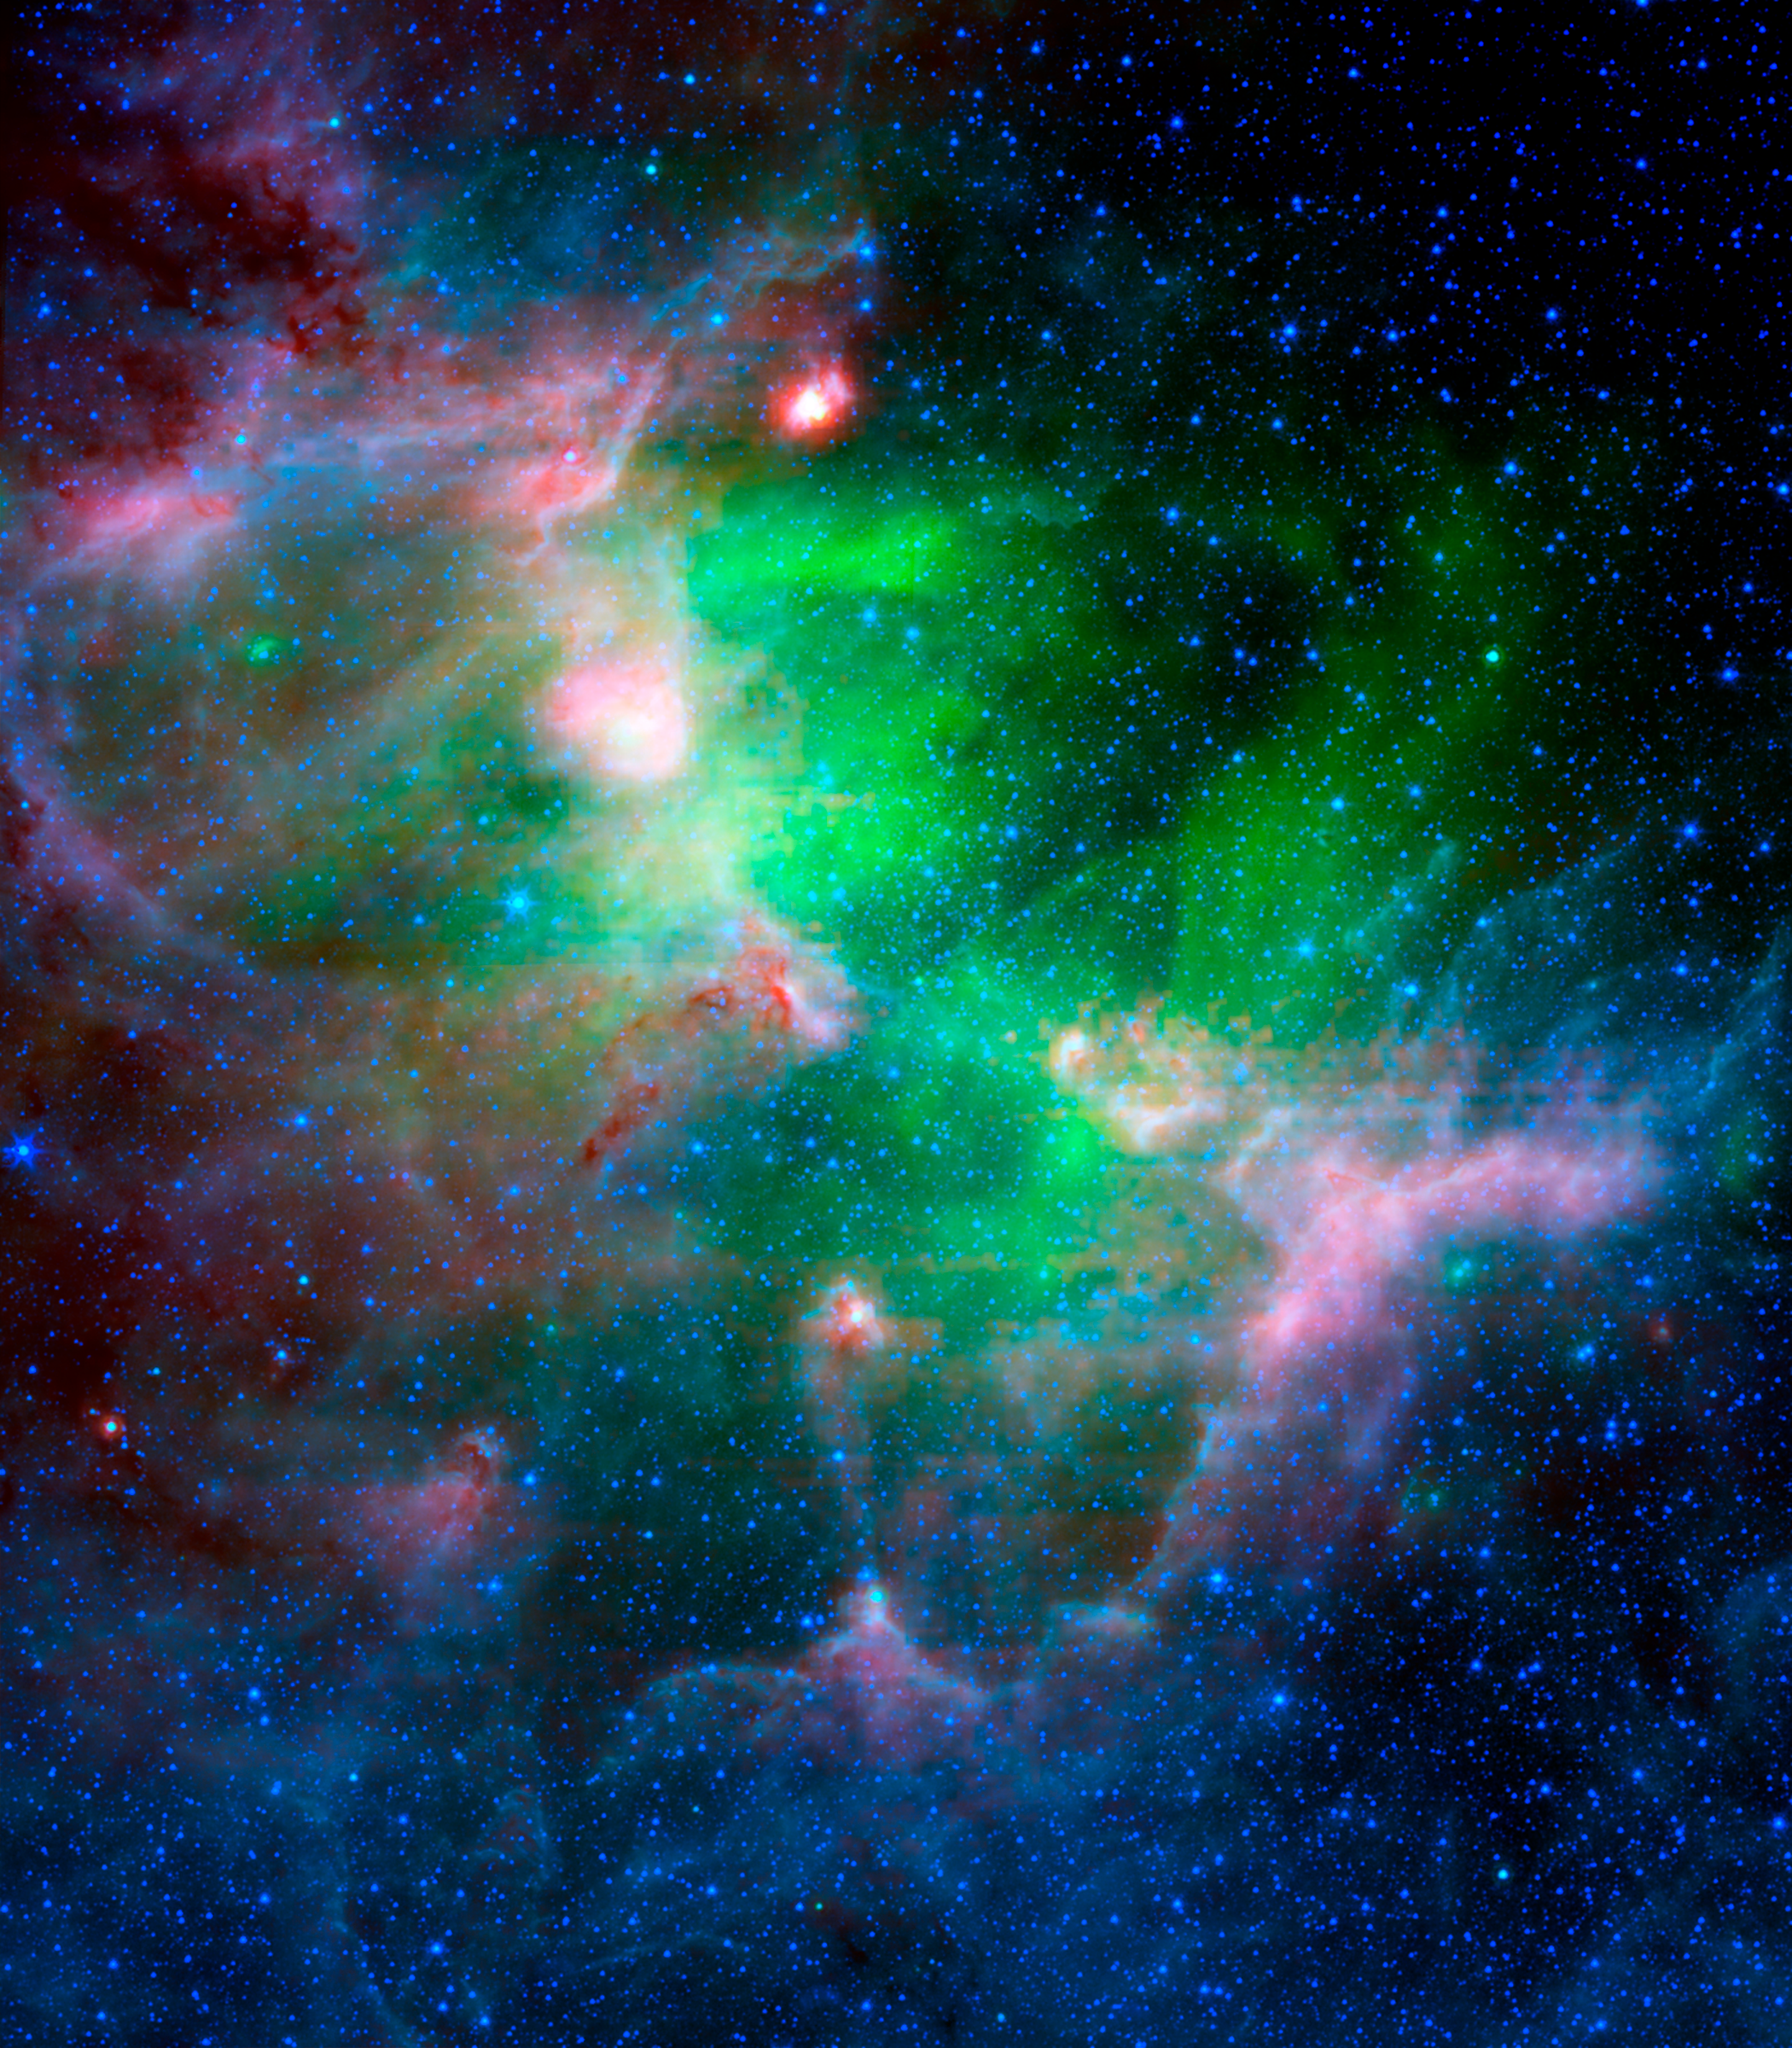

The Eagle Nebula in Infrared

This infrared picture highlights the contrast between the hot, supernova-heated dust (green) and the cooler dust making up the Eagle Nebula's dusty star-forming clouds and towers (red, blue and purple).The image includes longer infrared wavelengths, and is a composite of light of 4.5 to 8.0 microns (blue); 24 microns (green); and 70 microns (red).

Credit: NASA/JPL-Caltech/N. Flagey (IAS/SSC) & A. Noriega-Crespo (SSC/Caltech)